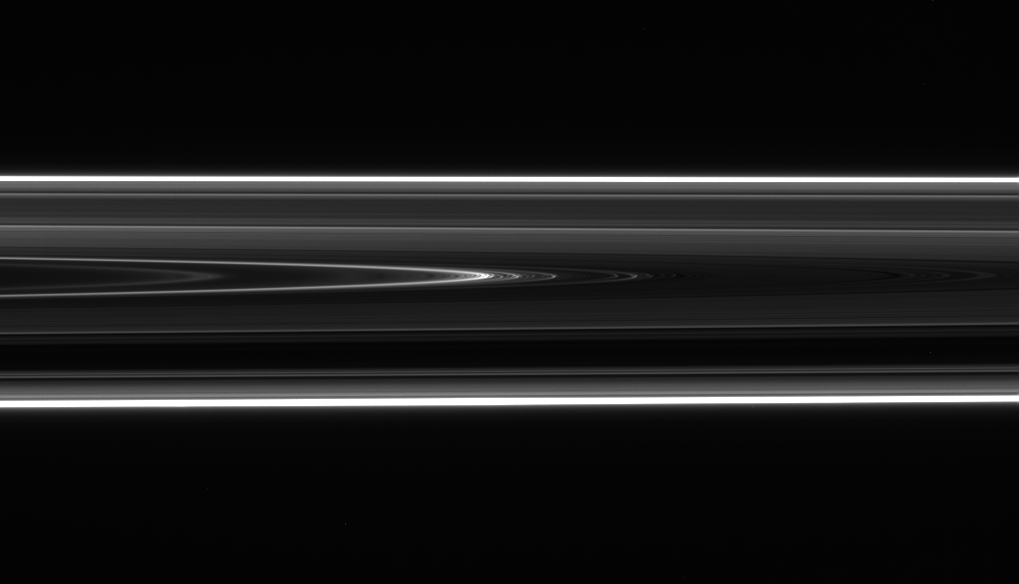

A Twisted Tale

Figure 1

Saturn’s D ring–the innermost of the planet’s rings — sports an intriguing structure that appears to be a wavy, or “vertically corrugated,” spiral. This continuously changing ring structure provides circumstantial evidence for a possible recent collision event in the rings.

Support for this idea comes from the appearance of a structure in the outer D-ring that looks, upon close examination, like a series of bright ringlets with a regularly spaced interval of about 30 kilometers (19 miles). When viewed along a line of sight nearly in the ringplane, a pattern of brightness reversals is observed: a part of the ring that appears bright on the far side of the rings appears dark on the near side of the rings, and vice versa (see PIA08326).

This phenomenon would occur if the region contains a sheet of fine material that is vertically corrugated, like a tin roof. In this case, variations in brightness would correspond to changing slopes in the rippled ring material (see figure 1).

An observation made with NASA’s Hubble Space Telescope in 1995 also saw a periodic structure in the outer D ring, but its wavelength was then 60 kilometers (37 miles). There were insufficient observations to discern the spiral nature of the feature. Thus, it appears the wavelength of the wavy structure has been decreasing: that is, this feature has been winding up like a spring over time.

The rate at which the pattern appears to be winding up is quite close to the rate scientists would expect for a vertically corrugated spiraling sheet of material at this location in the rings that is responding to gravitational forcing from Saturn.

As Cassini imaging scientists extrapolated the spiraling trend backward in time, they found that it completely unwound in 1984, leaving only an inclined, or tilted, sheet of material. The researchers speculate such an inclined sheet may have been produced around that time by the impact of a comet or meteoroid into the D ring which kicked out a cloud of fine particles that ultimately inherited some of the tilt of the impactor’s trajectory as it slammed into the rings. Another possibility is that the impactor struck an already inclined moonlet, shattered it to bits and the debris remained in an inclined orbit.

The Cassini-Huygens mission is a cooperative project of NASA, the European Space Agency and the Italian Space Agency. The Jet Propulsion Laboratory, a division of the California Institute of Technology in Pasadena, manages the mission for NASA’s Science Mission Directorate, Washington, D.C. The Cassini orbiter and its two onboard cameras were designed, developed and assembled at JPL. The imaging operations center is based at the Space Science Institute in Boulder, Colo.

Credit: NASA/JPL/Space Science Institute